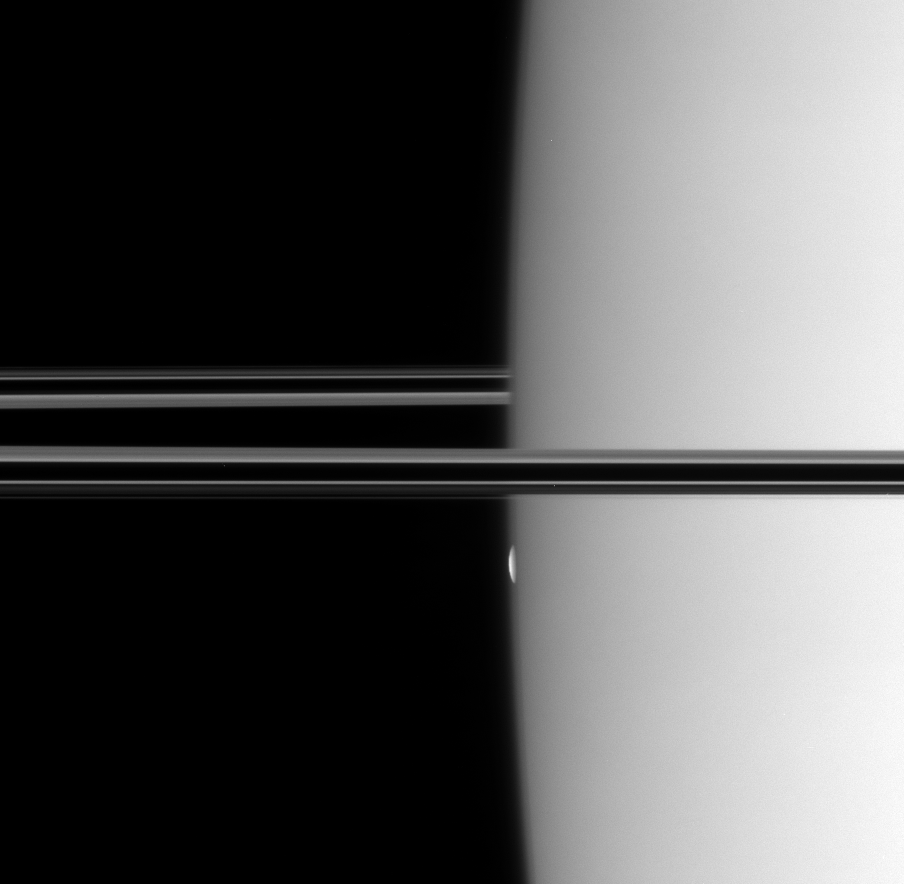

Mimas Emerges

The Cassini spacecraft watches a thin, bright sliver emerge from the hazy limb of Saturn. In one minute, the sliver ballooned into the full disk of Mimas (397 kilometers, or 247 miles across), which coasted silently into the black sky.

This view looks toward the unilluminated side of the rings from less than a degree above the ringplane.

The image was taken in visible light with the Cassini spacecraft narrow-angle camera on Oct. 26, 2007. The view was obtained at a distance of approximately 1.5 million kilometers (900,000 miles) from Saturn. Image scale is about 9 kilometers (6 miles) per pixel.

The Cassini-Huygens mission is a cooperative project of NASA, the European Space Agency and the Italian Space Agency. The Jet Propulsion Laboratory, a division of the California Institute of Technology in Pasadena, manages the mission for NASA’s Science Mission Directorate, Washington, D.C. The Cassini orbiter and its two onboard cameras were designed, developed and assembled at JPL. The imaging operations center is based at the Space Science Institute in Boulder, Colo.

Credit: NASA/JPL/Space Science Institute